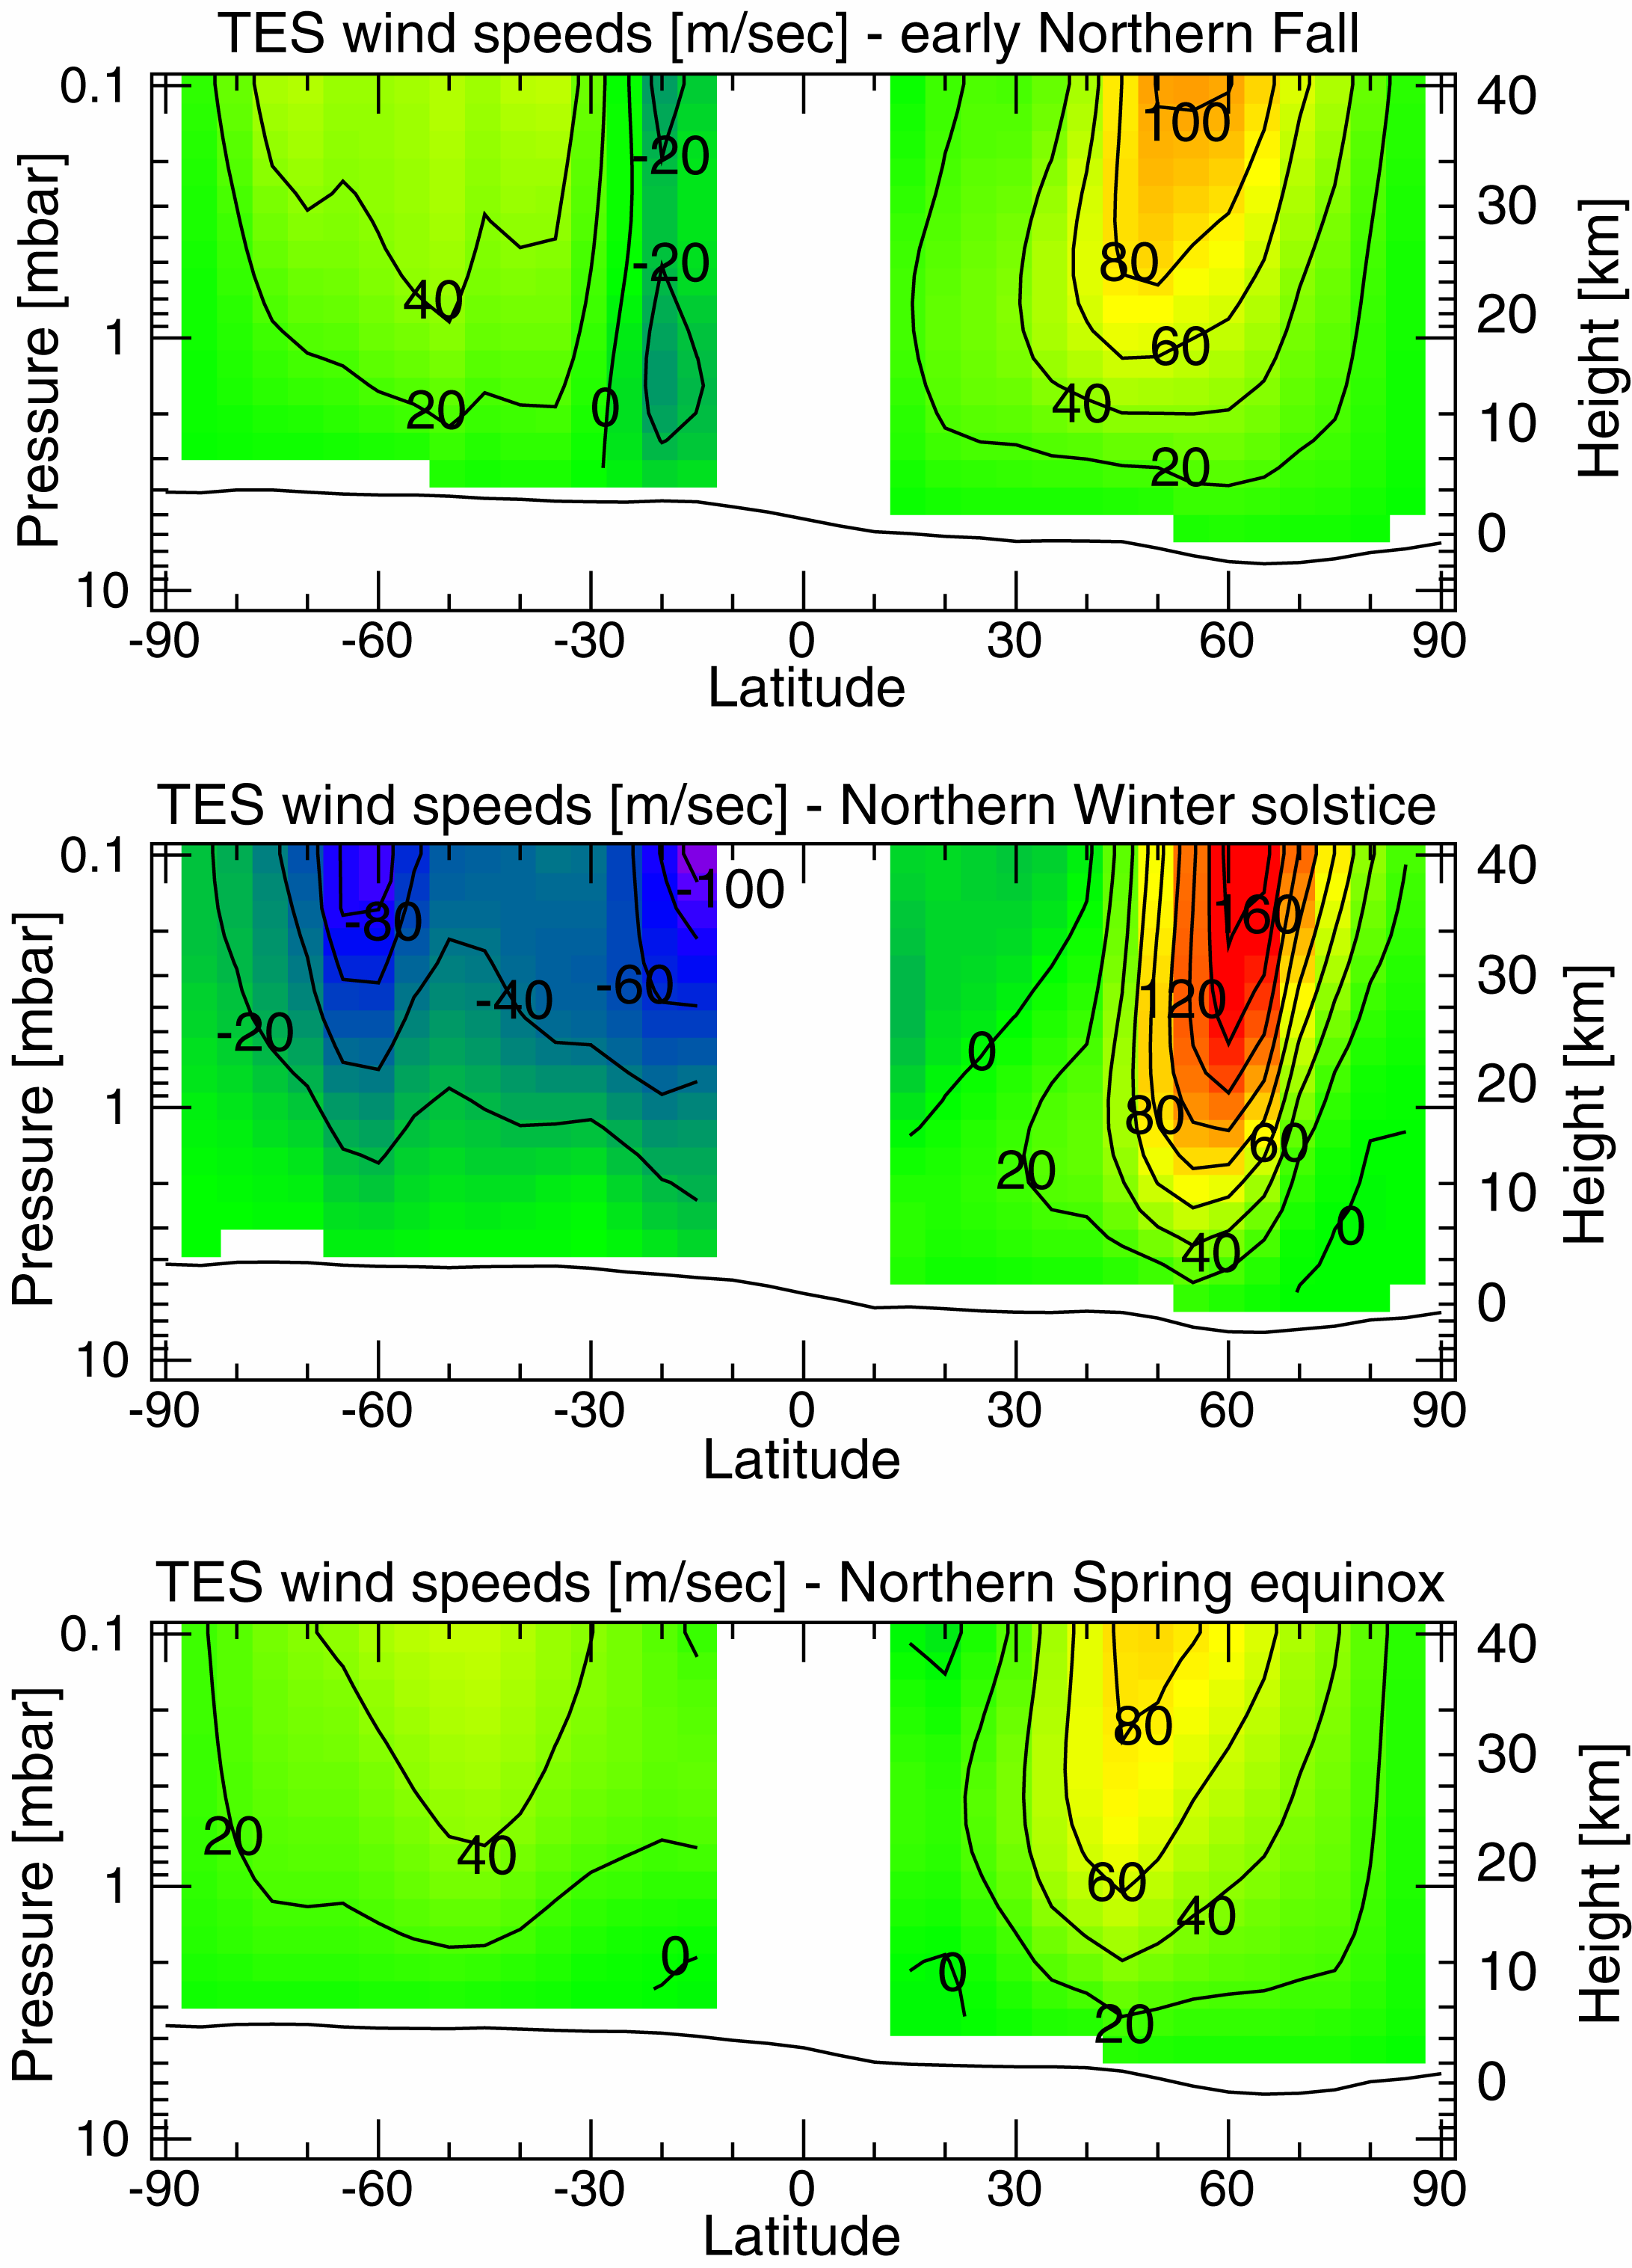

Measurements of the Martian Winds for Three Seasons

Observations (from the Thermal Emission Spectrometer, or TES, instrument) covering one half martian year allow us to follow the development of the northern winter polar vortex. This high speed west wind builds up from fall (“early October” in a calendar seasonally equivalent to the terrestrial calendar) to maximum strength in winter (“late December”). As spring approaches (“late March”), it gradually declines. At maximum strength its winds exceed 160 m/s (360 miles per hour). It also acts as an effective barrier to the northward transport of atmospheric dust; during its most active phase, only condensates (water and CO2 ices) were observed in its core. Detailed study of this effect is important to determine the accumulation of deposits on the permanent polar cap.

The TES instrument was built by Santa Barbara Remote Sensing and is operated by Philip R. Christensen, of Arizona State University, Tempe, AZ. The MGS mission is managed for NASA by the Jet Propulsion Laboratory, Pasadena CA.

Credit: NASA/JPL/ASU